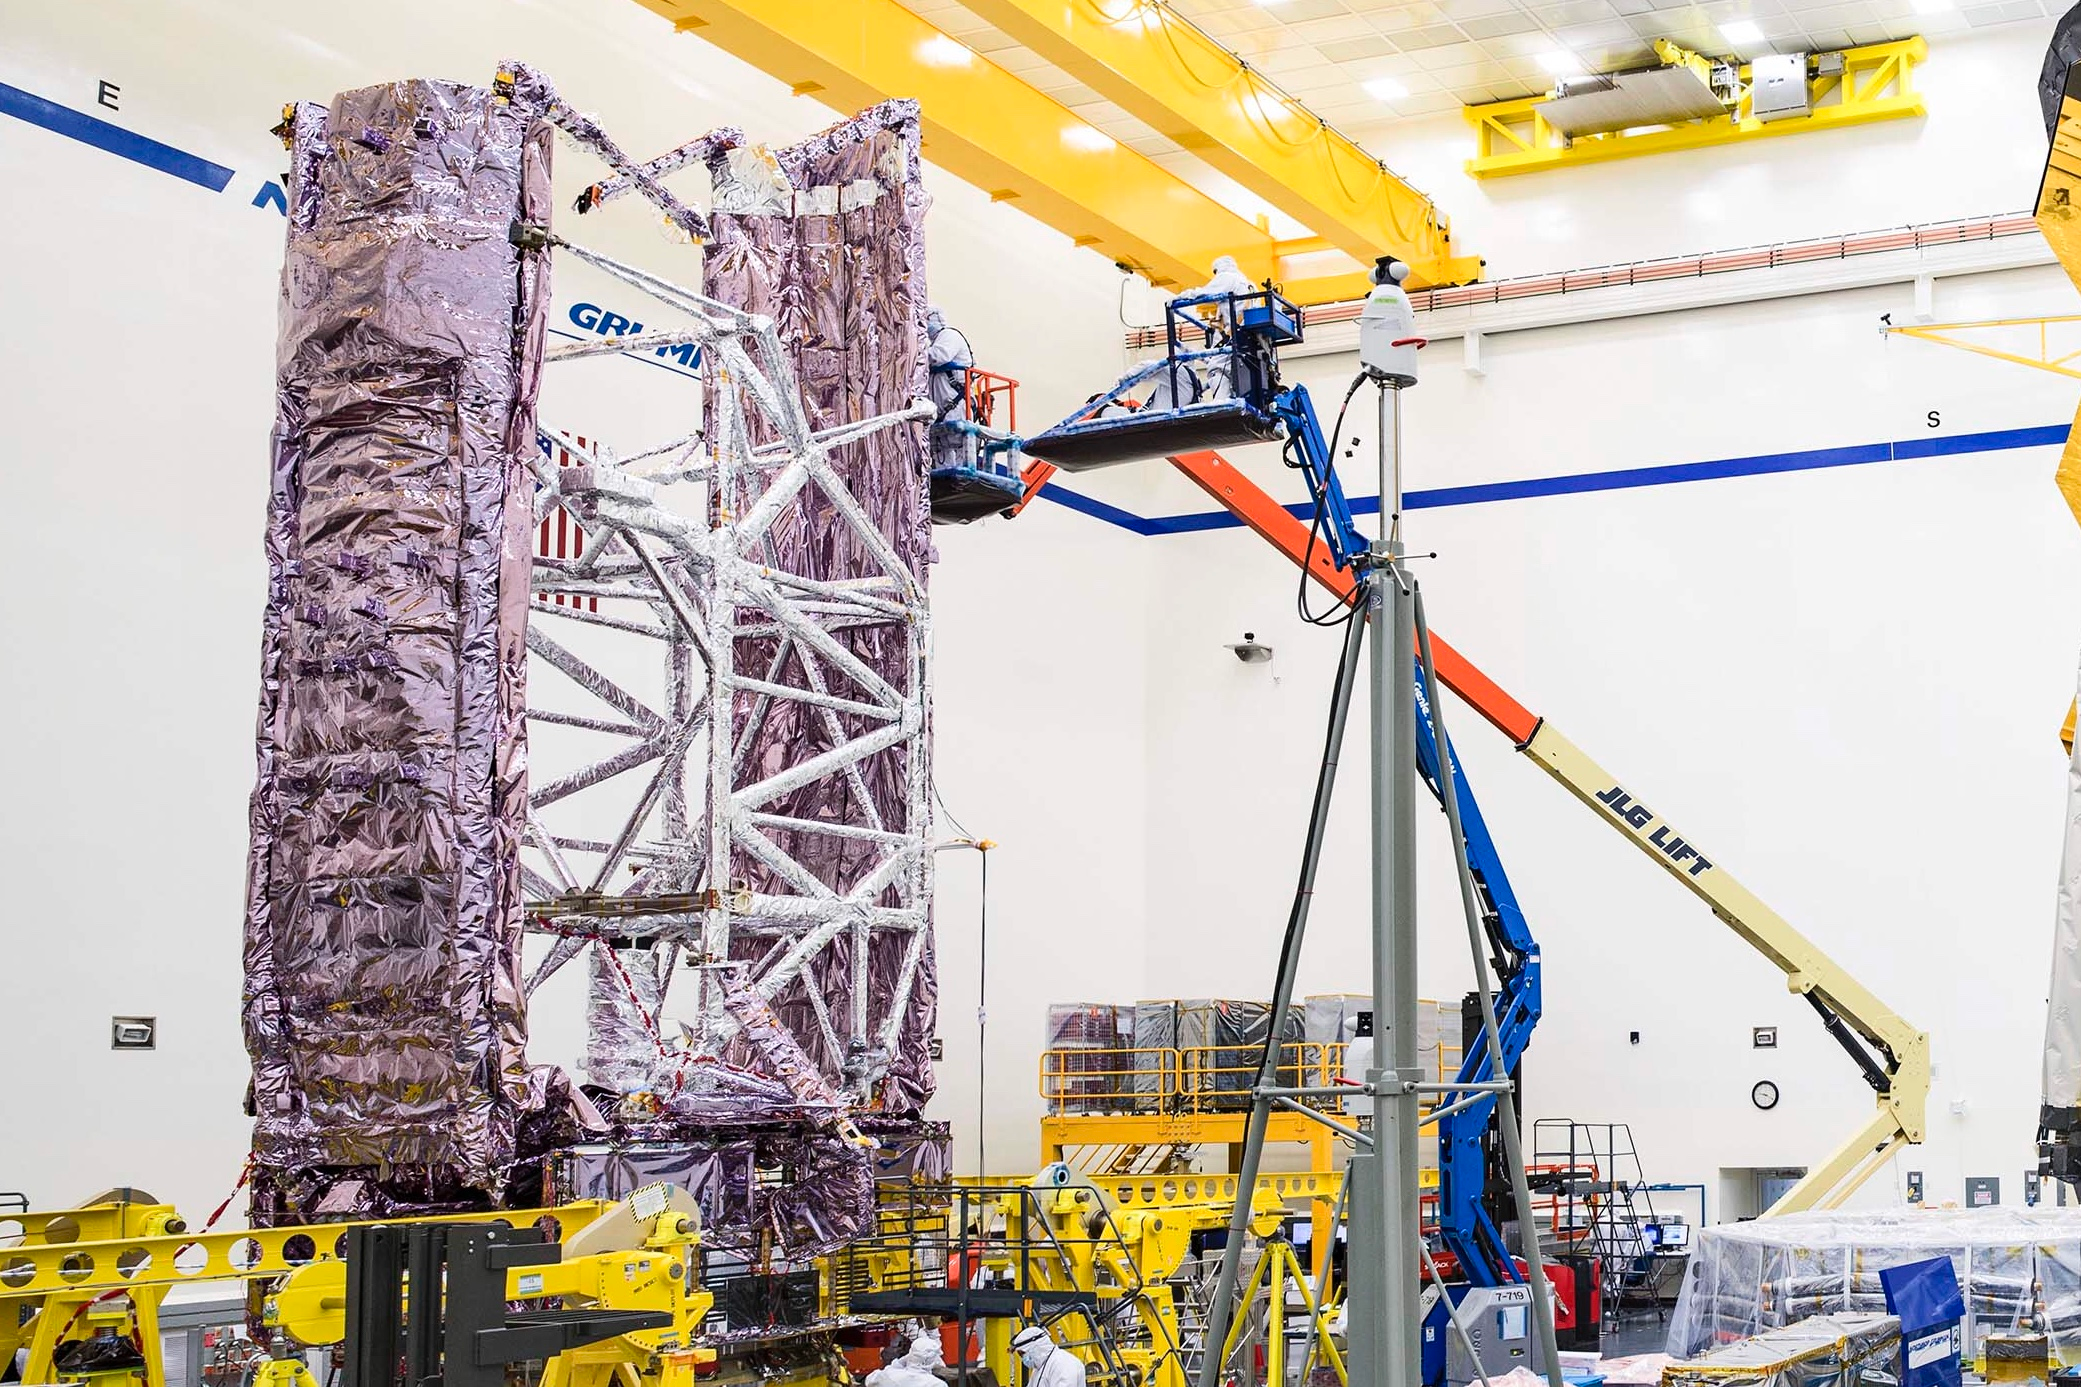

NASA’s Webb Is Sound After Completing Critical Milestones

The James Webb Space Telescope’s spacecraft element just prior to being transported to nearby acoustic, and vibration test facilities at Northrop Grumman in Redondo Beach, California.

Credit: NASA Goddard Space Flight Center